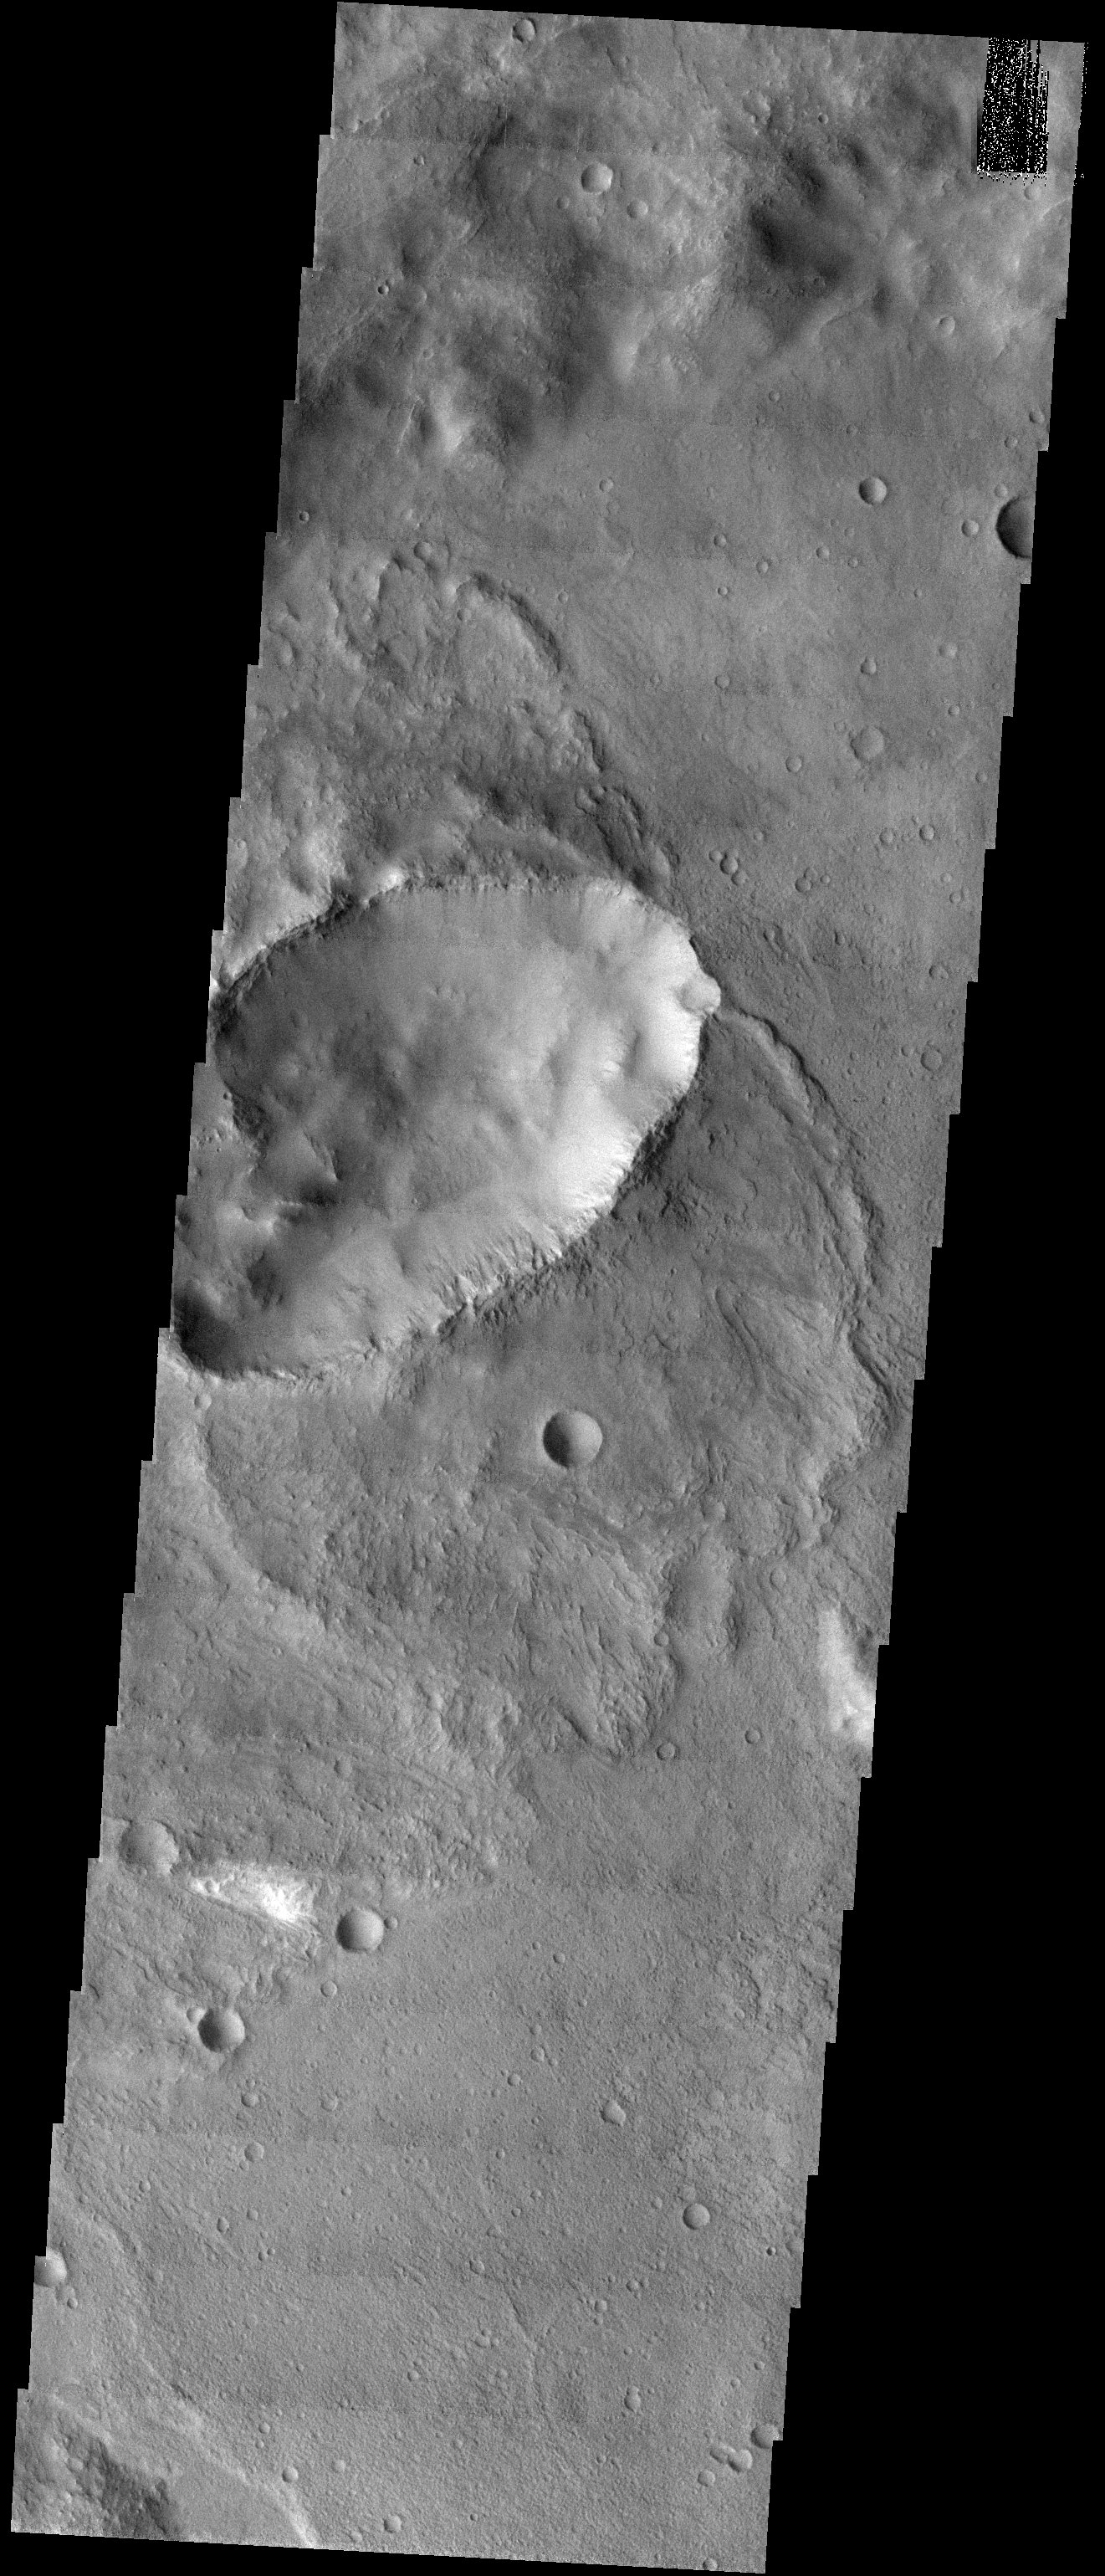

Butterfly Ejecta

Released 4 September 2003

In the heavily cratered southern highlands of Mars, the type of crater seen in this THEMIS visible image is relatively rare. Elliptical craters with “butterfly” ejecta patterns make up roughly 5% of the total crater population of Mars. They are caused by impactors which hit the surface at oblique, or very shallow angles. Similar craters are also seen in about the same abundance on the Moon and Venus.

Image information: VIS instrument. Latitude -24.6, Longitude 41 East (319 West). 19 meter/pixel resolution.

Note: this THEMIS visual image has not been radiometrically nor geometrically calibrated for this preliminary release. An empirical correction has been performed to remove instrumental effects. A linear shift has been applied in the cross-track and down-track direction to approximate spacecraft and planetary motion. Fully calibrated and geometrically projected images will be released through the Planetary Data System in accordance with Project policies at a later time.

NASA’s Jet Propulsion Laboratory manages the 2001 Mars Odyssey mission for NASA’s Office of Space Science, Washington, D.C. The Thermal Emission Imaging System (THEMIS) was developed by Arizona State University, Tempe, in collaboration with Raytheon Santa Barbara Remote Sensing. The THEMIS investigation is led by Dr. Philip Christensen at Arizona State University. Lockheed Martin Astronautics, Denver, is the prime contractor for the Odyssey project, and developed and built the orbiter. Mission operations are conducted jointly from Lockheed Martin and from JPL, a division of the California Institute of Technology in Pasadena.

Credit: NASA/JPL/Arizona State University